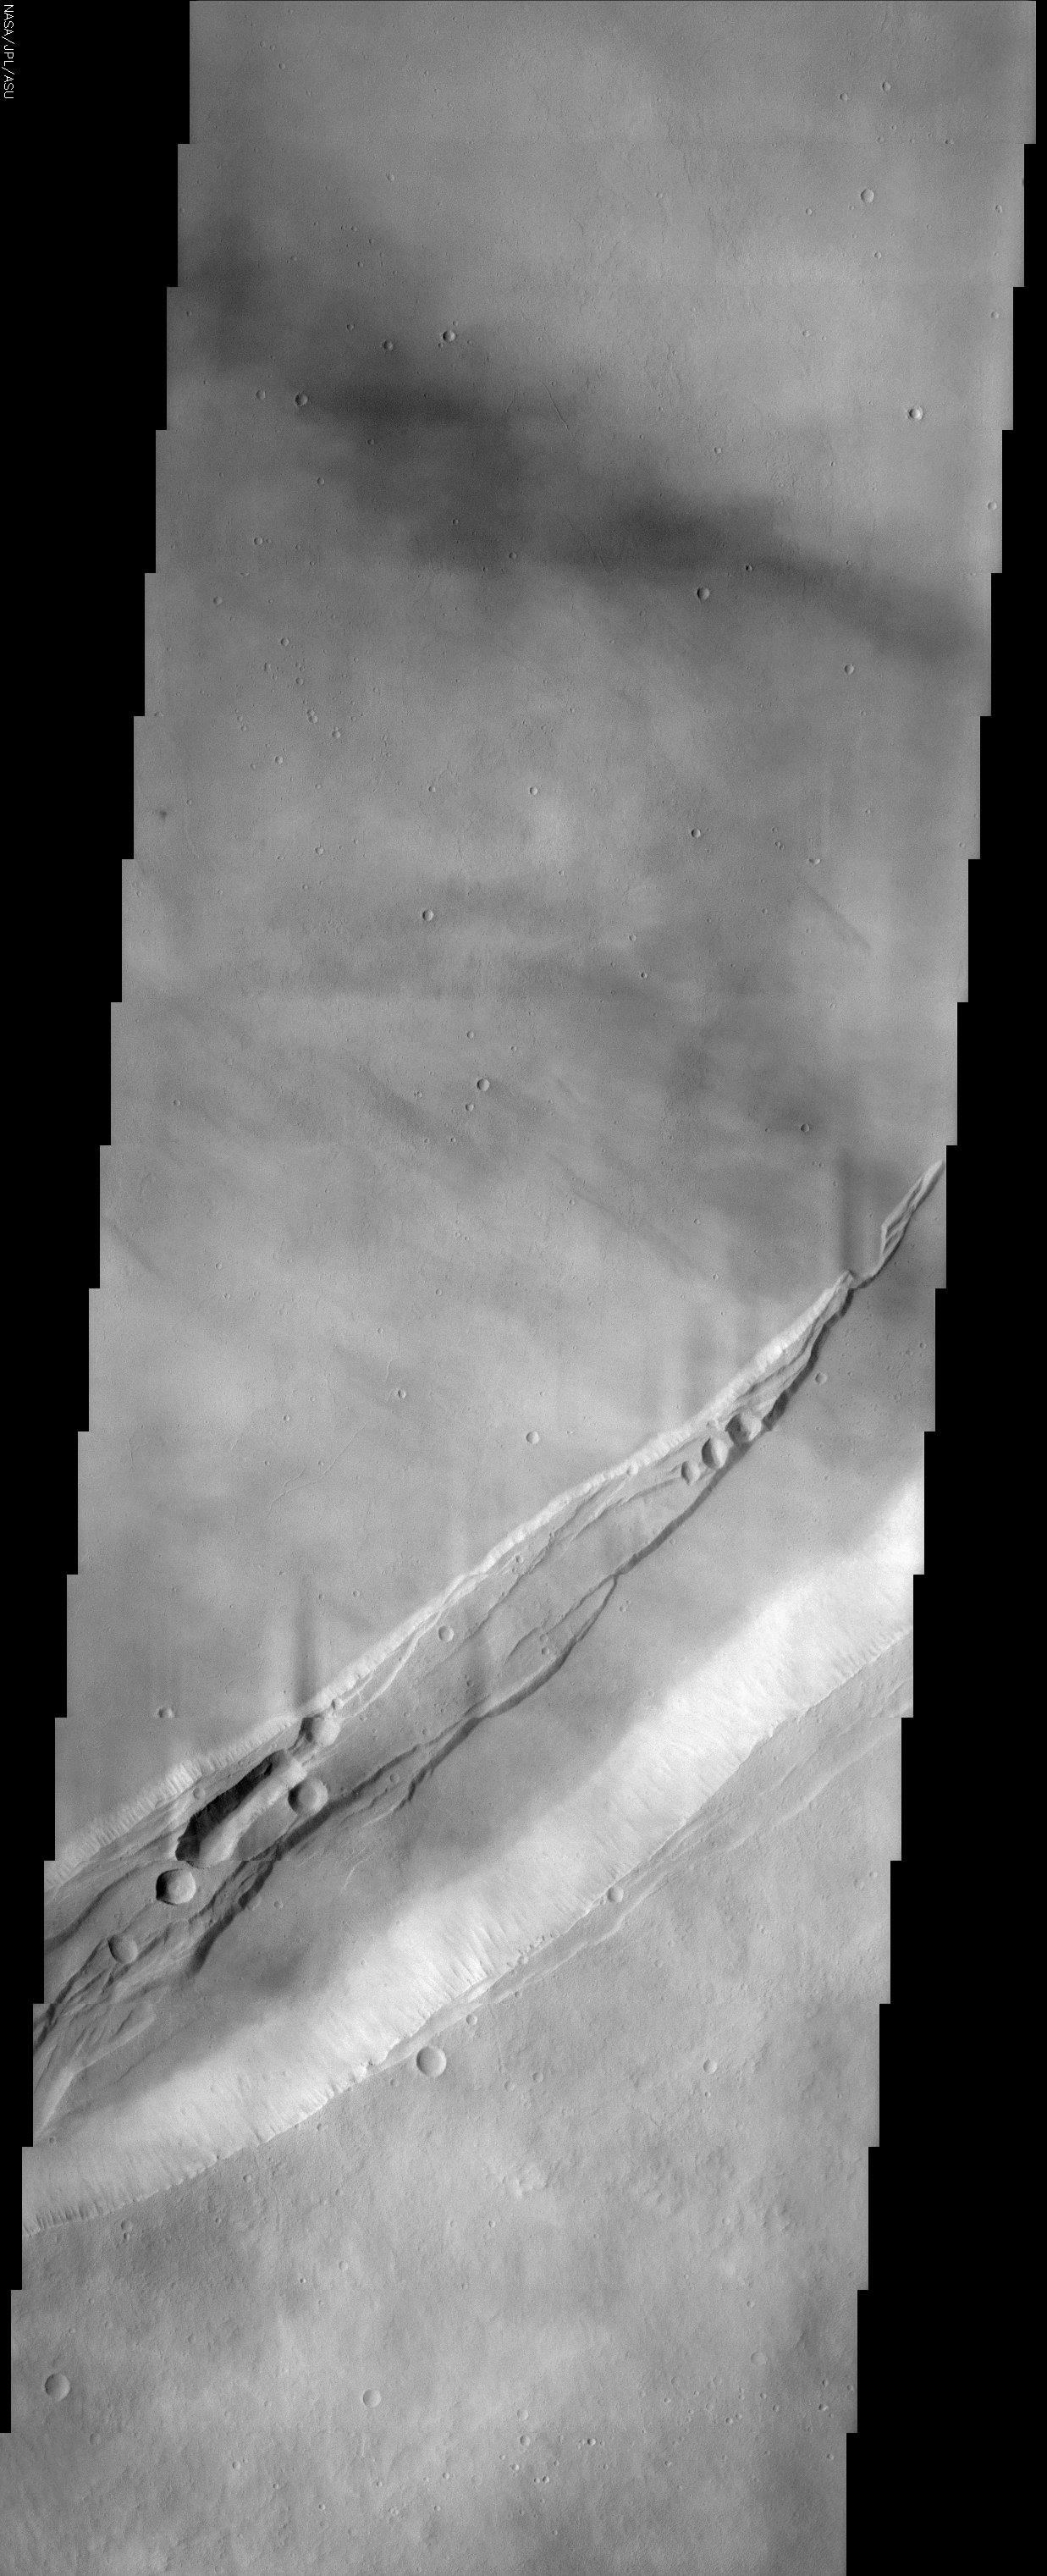

Arsia Mons

(Released 20 May 2002)
The Science
This THEMIS visible image shows a portion of the summit region of Arsia Mons, one of the four giant volcanoes in the Tharsis region of Mars. This volcano stands over 20 km above the surrounding plains, and is approximately 450 km in diameter at its base. A large volcanic crater known as a “caldera” is located at the summit of all of the Tharsis volcanoes. These calderas are produced by massive volcanic explosions and collapse. The Arsia Mons summit caldera alone is over 120 km in diameter, making it larger than many volcanoes on Earth. The THEMIS image shows a portion of the eastern wall of the caldera, revealing the steep walls and linear features associated with the collapse that formed the caldera. The ridge with linear faults that extends from the lower left toward the center right was formed at some stage during a collapse event. Several circular pits are present, and several of these pits appear to have coalesced into a long, unusual trough. These pits and troughs likely formed when lava was removed from beneath them and the overlying surface collapsed. Numerous lava flows can be seen on the floor of the caldera. Many of these flows occurred after the collapse that formed the caldera crater, and have buried many of the pre-existing features. The faulted, pitted ridge appears to have been partially flooded by these lava flows, indicating that the caldera of Arsia Mons has undergone a complex history of numerous events. The wispy bright features throughout the image are water-ice clouds that commonly form over the volcano summits during the early northern spring when this image was acquired.

The Story
When the Martian volcano Arsia Mons exploded long ago, it sent lava spewing out everywhere. With the removal of this molten material, the volcano then collapsed at its opening (the top of its cone) to form a sunken volcanic crater known as a caldera. You can see it more fully in the context image to the right.

The eastern wall of the caldera is the pale white strip running diagonally across the bottom third of the image. By looking at this steep wall and the streaks running down its sides, you can imagine how all of the remaining material rushed down into the void left by expelled magma and ash to form the caldera depression. Numerous lava flows that occurred after the collapse texturize the floor of the caldera, and have buried many of its pre-existing features.

These later lava flows might be a little harder to see, because wispy bright features blur this image slightly, giving it an almost marbled, hazy appearance. They are water-ice clouds that typically form over the volcano summits during the early northern spring. What they don’t obscure very much is the raised ridge created during the collapse of the volcano’s cone (running slightly north of the caldera wall along the same diagonal).

Draped across the smoother caldera floor, this pitted ridge has been partially flooded by lava flows, indicating quite a complex history of geologic events has taken place here. Faults cut through the ridge, contributing to its streamer-like appearance. And, in a process somewhat like the formation of the caldera itself, all of the round and oblong pits and troughs in the ridge formed when lava was removed from underneath these areas, and the overlying surface then collapsed.

Arsia Mons is one of the four giant Martian volcanoes found in a region called Tharsis. Arsia Mons is about 270 miles wide in diameter at its base, and rises 12 miles high above the surrounding plains. The caldera at its summit is more than 72 miles wide, making it larger than volcanoes on Earth. By comparison, the largest volcano on Earth is Mauna Loa on the island of Hawaii, which is about 6.3 miles high and 75 miles wide in diameter at its base.

Credit: NASA/JPL/Arizona State University